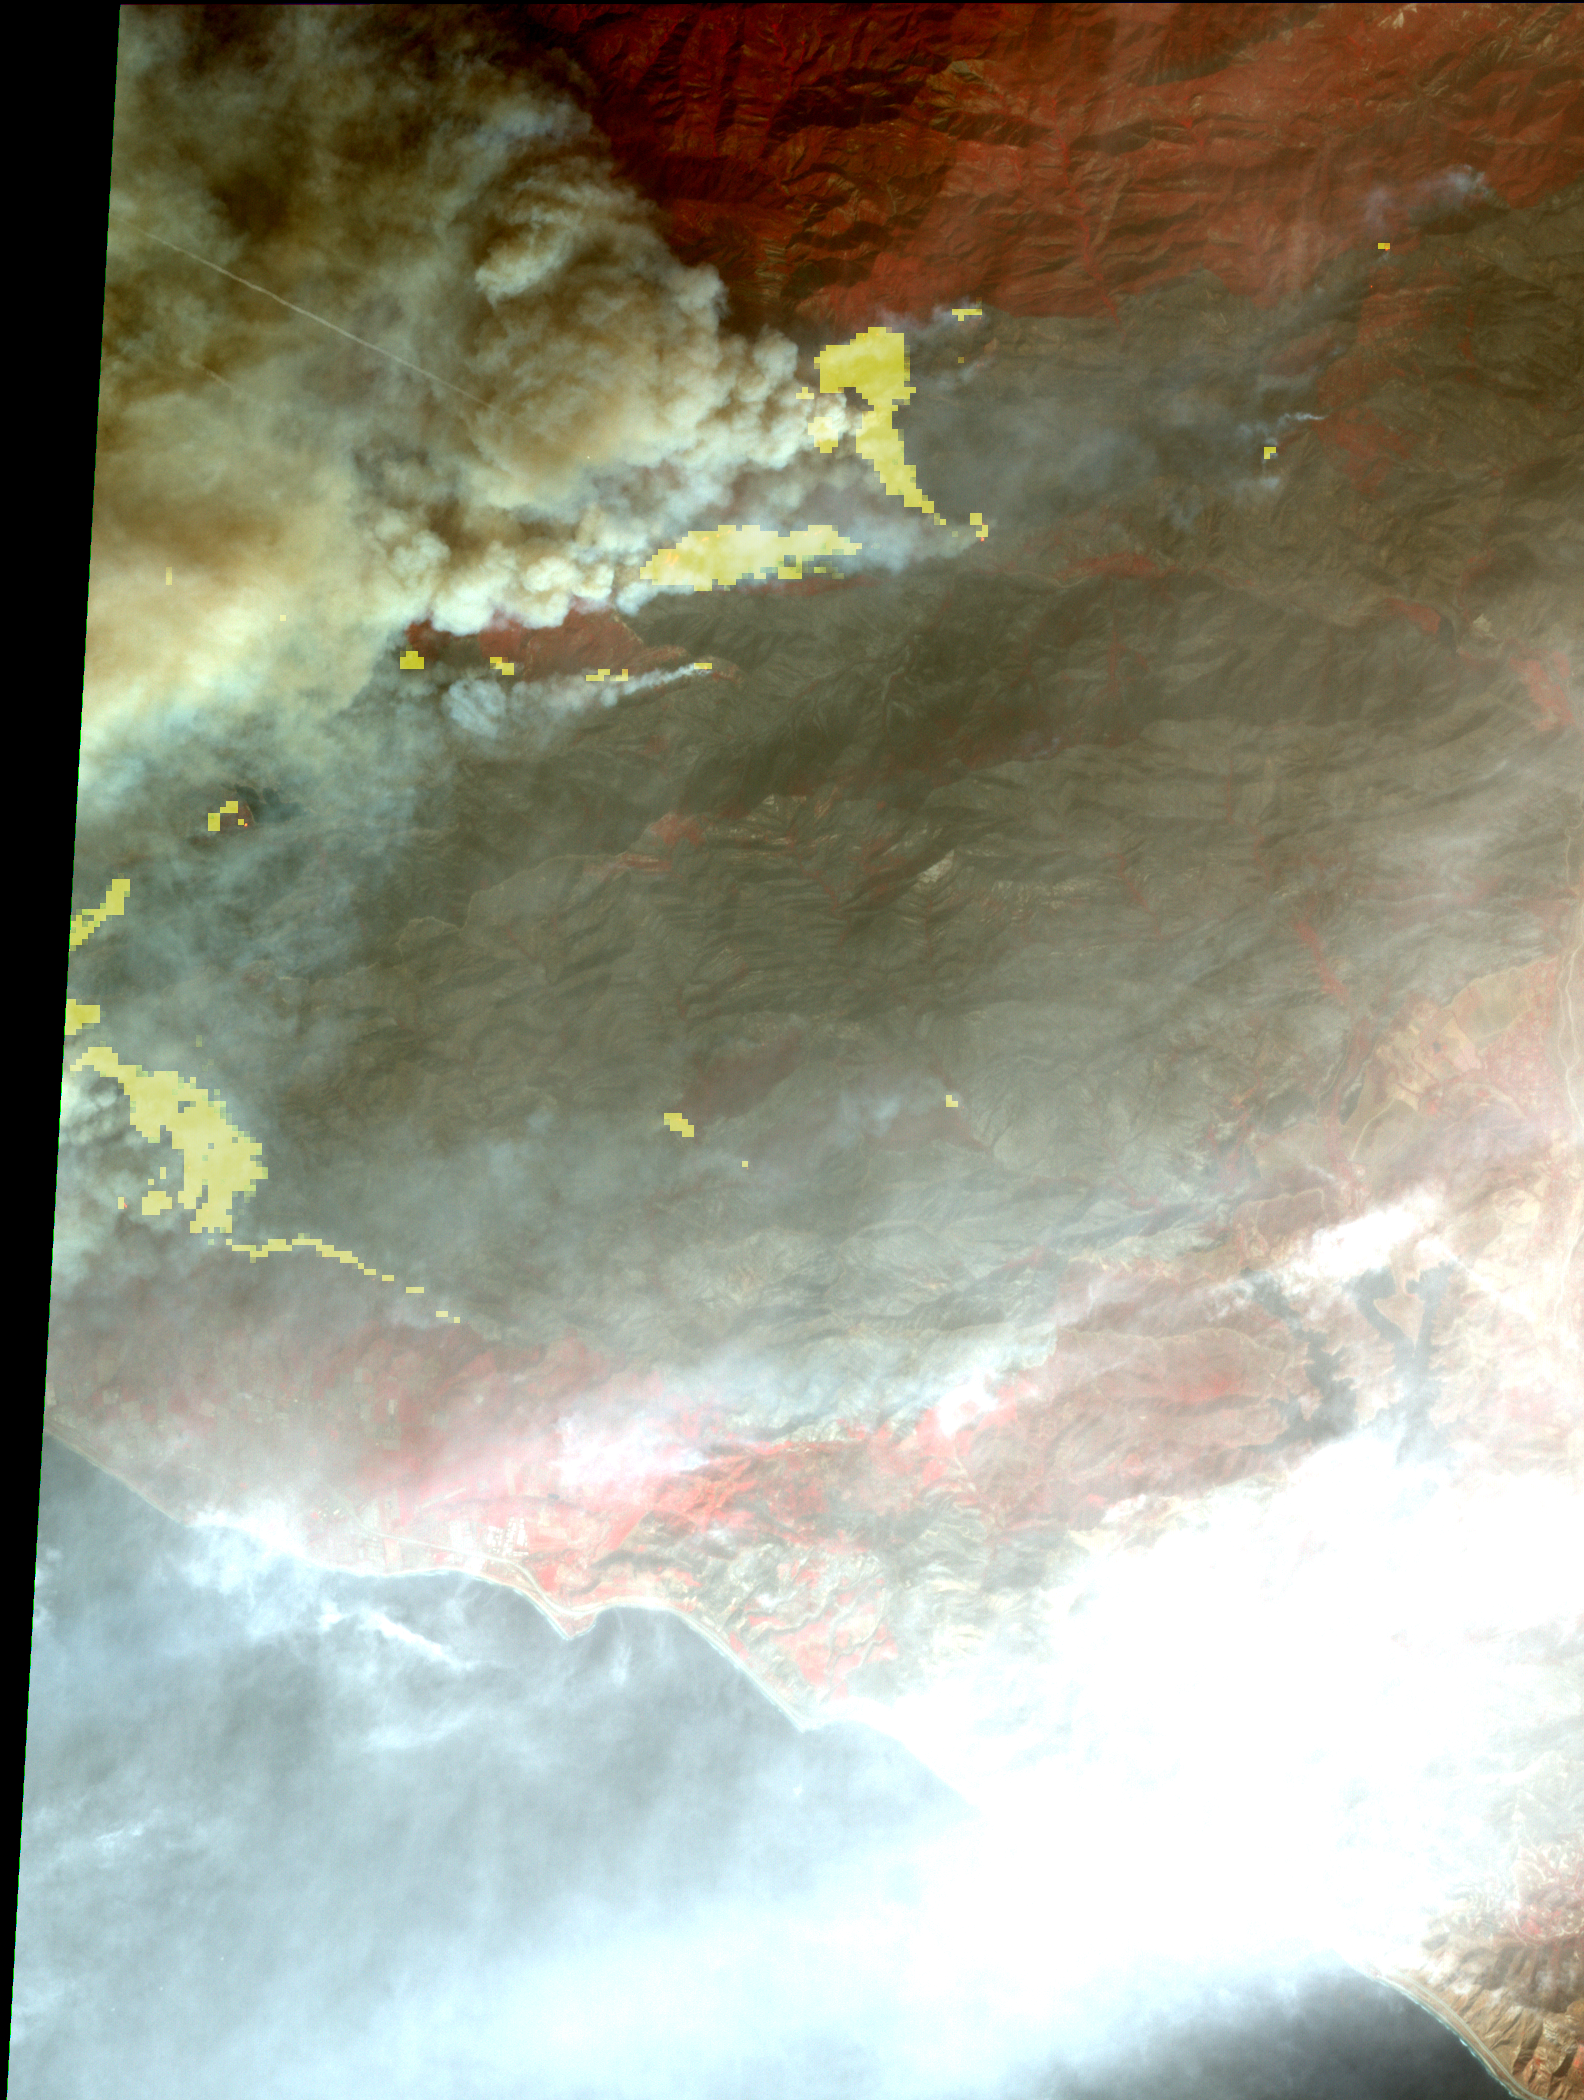

Destructive Thomas Fire Continues Its Advance in New NASA Satellite Image

The Thomas fire, west of Los Angeles, continues to advance to the west and north and is threatening a number of coastal communities, including Santa Barbara. It is now the fifth largest wildfire in modern California history. According to CAL FIRE, as of midday Dec. 11, the fire had consumed more than 230,000 acres and was 15 percent contained. The Advanced Spaceborne Thermal Emission and Reflection Radiometer (ASTER) instrument on NASA’s Terra satellite captured this image on Dec. 10. The image depicts vegetation in red, smoke in light brown, burned areas in dark grey, and active fires in yellow, as detected by the thermal infrared bands. The image covers an area of 14.3 by 19.6 miles (23 by 31.5 kilometers), and is located at 34.5 degrees north, 119.4 degrees west.

With its 14 spectral bands from the visible to the thermal infrared wavelength region and its high spatial resolution of 15 to 90 meters (about 50 to 300 feet), ASTER images Earth to map and monitor the changing surface of our planet. ASTER is one of five Earth-observing instruments launched Dec. 18, 1999, on Terra. The instrument was built by Japan’s Ministry of Economy, Trade and Industry. A joint U.S./Japan science team is responsible for validation and calibration of the instrument and data products.

The broad spectral coverage and high spectral resolution of ASTER provides scientists in numerous disciplines with critical information for surface mapping and monitoring of dynamic conditions and temporal change. Example applications are: monitoring glacial advances and retreats; monitoring potentially active volcanoes; identifying crop stress; determining cloud morphology and physical properties; wetlands evaluation; thermal pollution monitoring; coral reef degradation; surface temperature mapping of soils and geology; and measuring surface heat balance.

The U.S. science team is located at NASA’s Jet Propulsion Laboratory, Pasadena, Calif. The Terra mission is part of NASA’s Science Mission Directorate, Washington, D.C.

Credit: NASA/METI/AIST/Japan Space Systems, and U.S./Japan ASTER Science Team